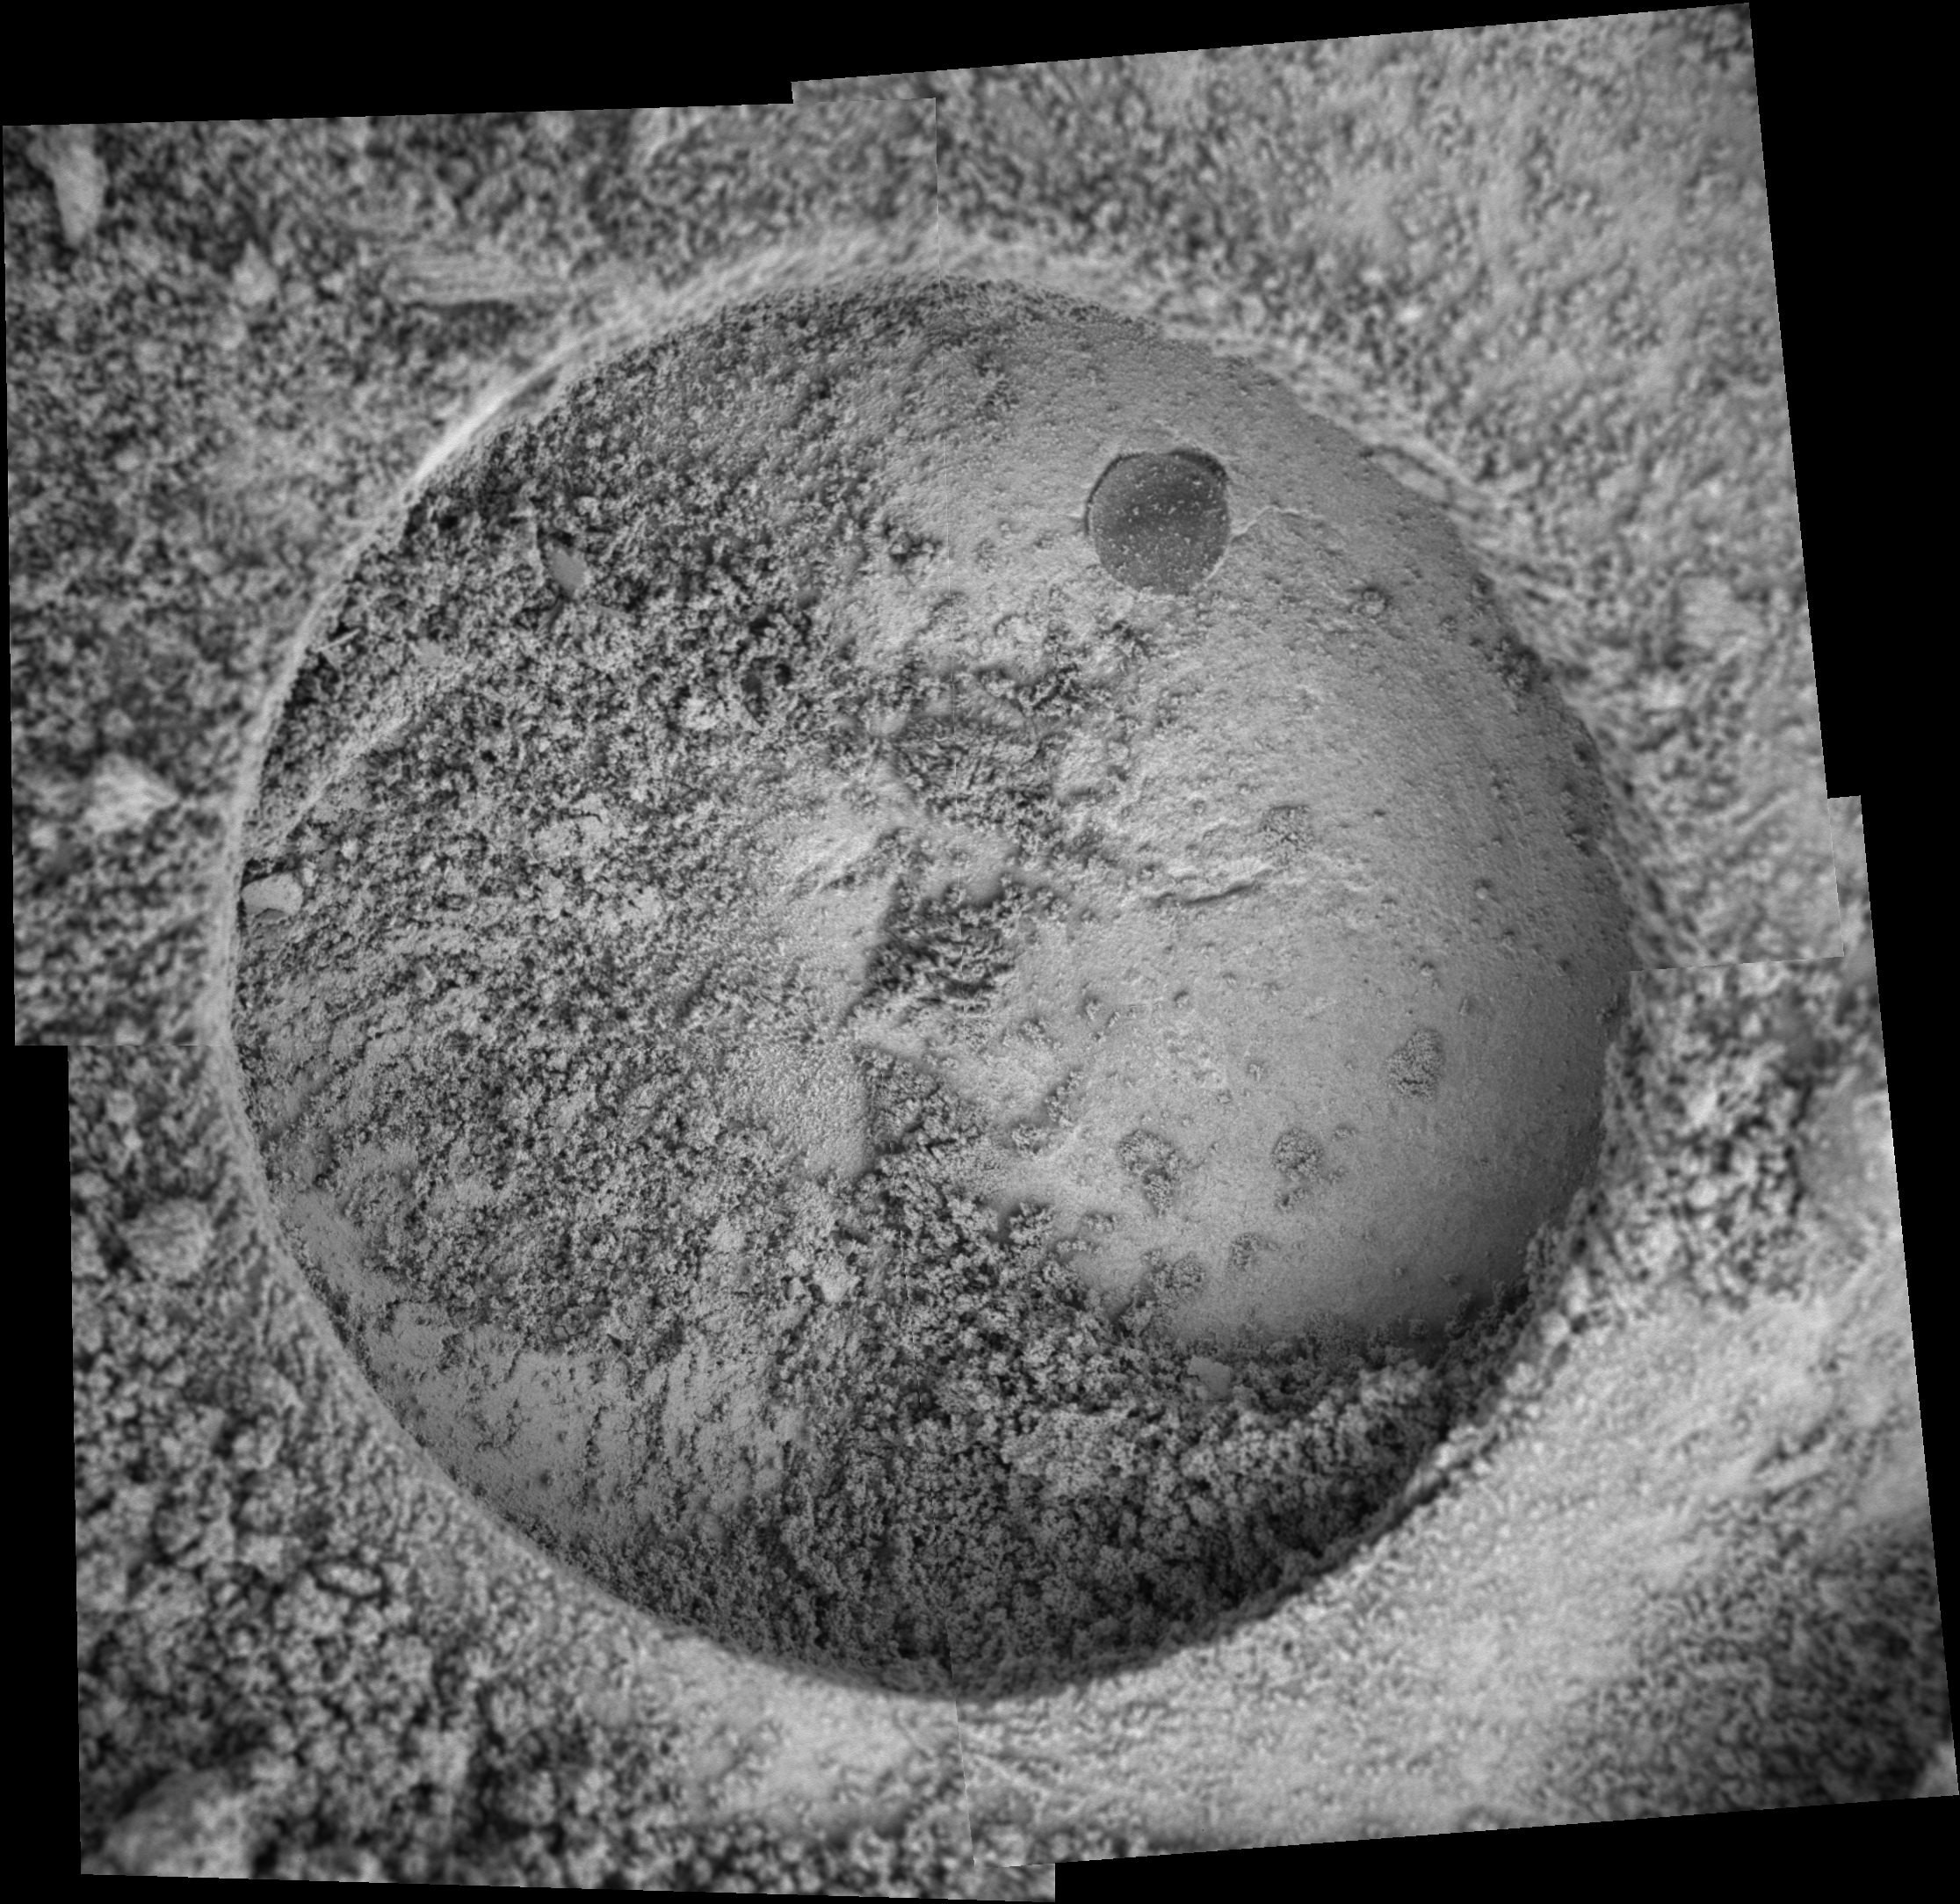

A Hole in ‘Tennessee’

NASA’s Mars Exploration Rover Opportunity took the images that make up this mosaic with its microscopic imager on sol 139 (June 14, 2004). The target is a rock called “Tennessee,” which was drilled into by the rover’s rock abrasion tool. This particular grind is the deepest performed so far during the mission. The hole is 8.12 millimeters (0.32 inches) deep and took two hours and four minutes to create. The previous record was a 7.23-millimeter-deep (0.28-inch-deep) hole dug on sol 86 (April 21, 2004) on the feature dubbed “Pilbara,” located in Meridiani’s “Fram Crater.”

Credit: NASA/JPL/Cornell/USGS